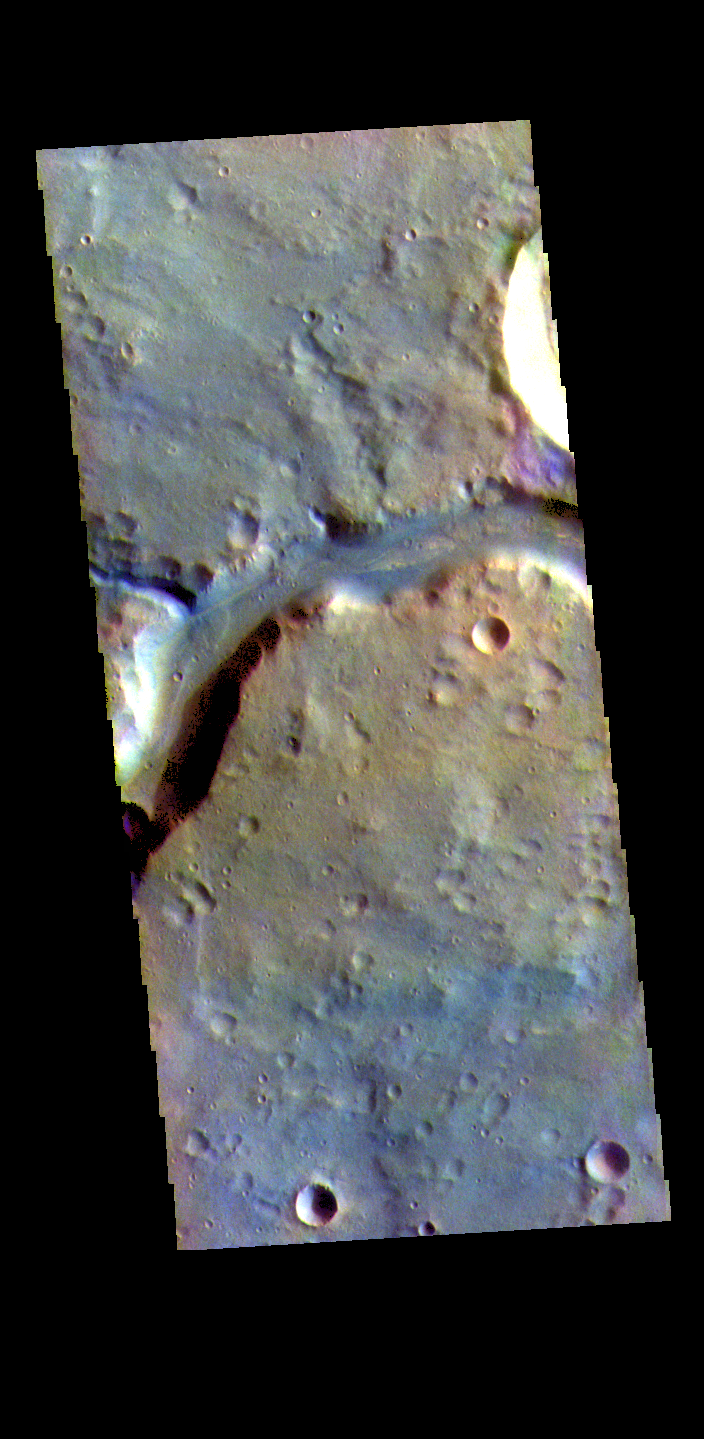

Bahram Vallis – False Color

The THEMIS VIS camera contains 5 filters. The data from different filters can be combined in multiple ways to create a false color image. These false color images may reveal subtle variations of the surface not easily identified in a single band image. Today’s false color image shows a section of Bahram Vallis. This channel is located in northern Lunae Planum, south of Kasei Valles. Bharam Vallis drains from the higher elevations of Lunae Planum towards the Chryse Planitia basin. This channel is over 300km long (186miles).

The THEMIS VIS camera is capable of capturing color images of the Martian surface using five different color filters. In this mode of operation, the spatial resolution and coverage of the image must be reduced to accommodate the additional data volume produced from using multiple filters. To make a color image, three of the five filter images (each in grayscale) are selected. Each is contrast enhanced and then converted to a red, green, or blue intensity image. These three images are then combined to produce a full color, single image. Because the THEMIS color filters don’t span the full range of colors seen by the human eye, a color THEMIS image does not represent true color. Also, because each single-filter image is contrast enhanced before inclusion in the three-color image, the apparent color variation of the scene is exaggerated. Nevertheless, the color variation that does appear is representative of some change in color, however subtle, in the actual scene. Note that the long edges of THEMIS color images typically contain color artifacts that do not represent surface variation.

Credit: NASA/JPL-Caltech/ASU